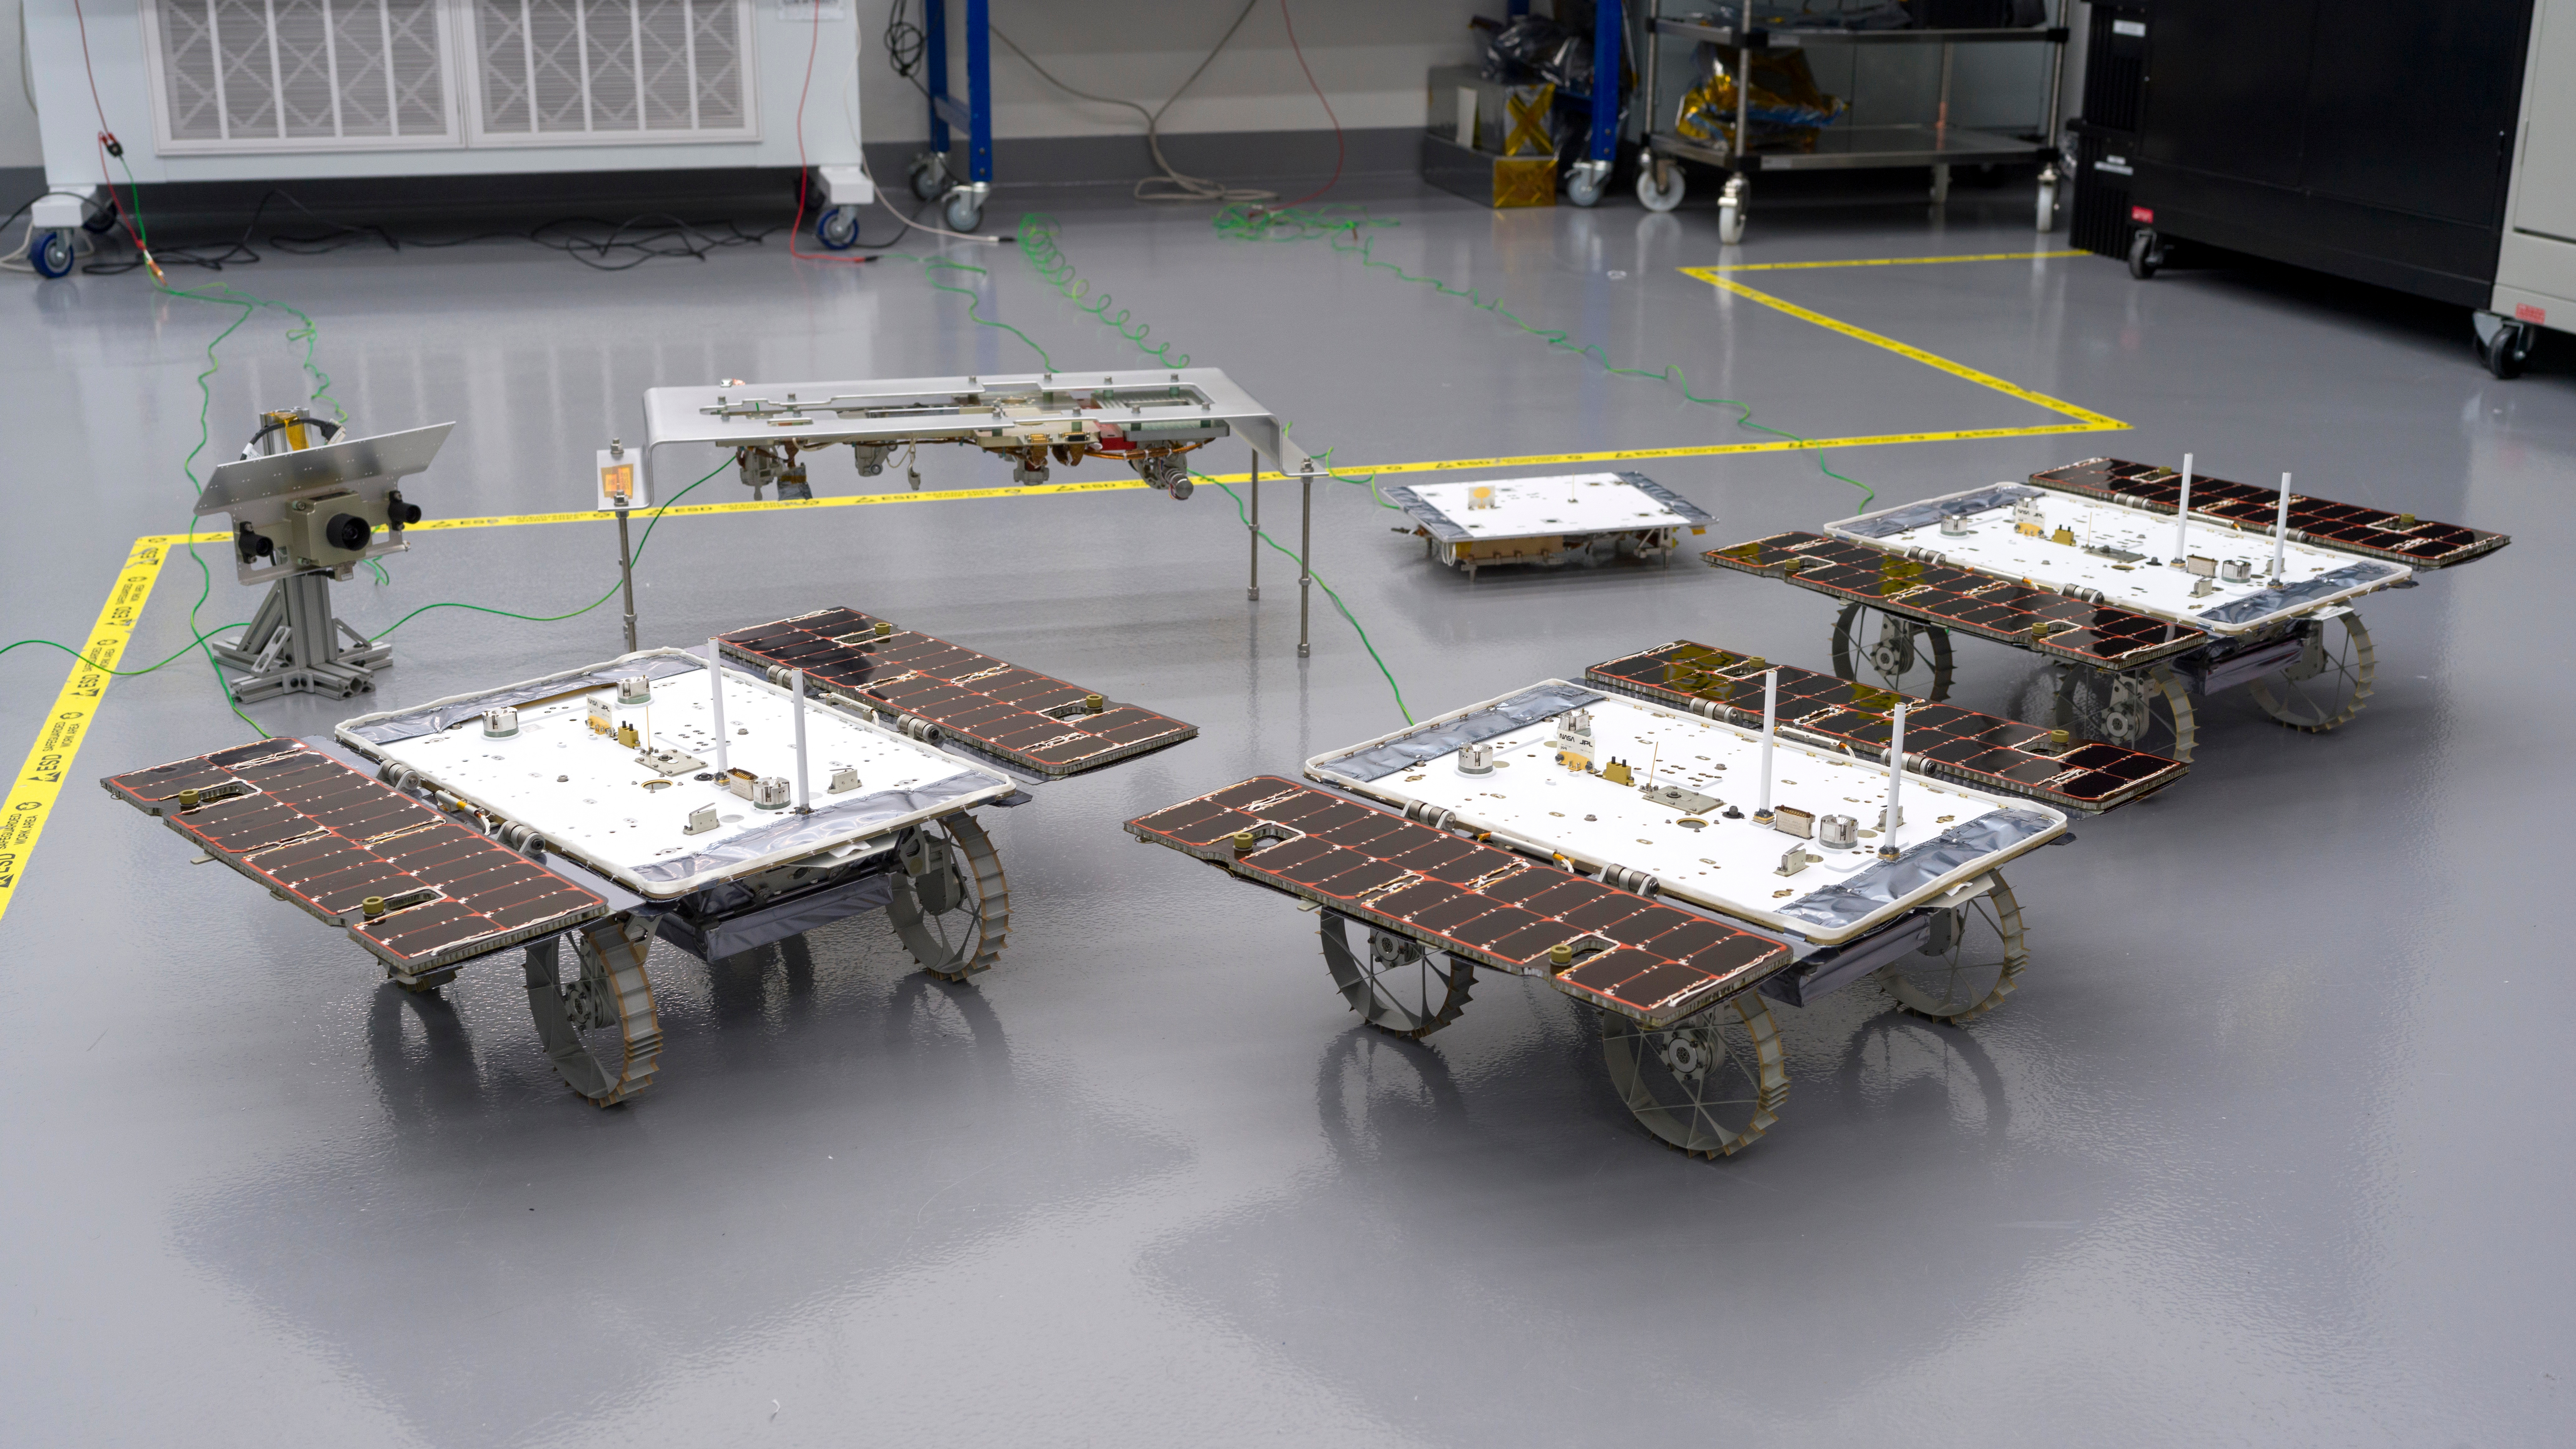

CADRE Rovers, Hardware in JPL Clean Room

Three small rovers bound for the Moon – part of NASA’s CADRE (Cooperative Autonomous Distributed Robotic Exploration) technology demonstration – are arrayed in a clean room at the agency’s Jet Propulsion Laboratory in Southern California on Jan. 26, 2024.

CADRE is designed to show that a group of robotic spacecraft can work together autonomously as a team to accomplish tasks and record data without constant direction from mission controllers on Earth.

Each about the size of a carry-on suitcase, the rovers will ride to the Moon’s surface aboard a lander equipped with the hardware elements that sit behind them in this image: from left, the situational awareness camera assembly, one of the deployers that will lower the rovers onto the lunar surface, and the base station with which the rovers will communicate via mesh network radios.

A division of Caltech in Pasadena, California, JPL manages the CADRE technology demonstration project for the Game Changing Development program within NASA’s Space Technology Mission Directorate in Washington. CADRE is a payload under NASA’s CLPS (Commercial Lunar Payload Services) initiative, which is managed by the agency’s Science Mission Directorate. The agency’s Glenn Research Center in Cleveland and its Ames Research Center in Silicon Valley, California, both supported the project. Motiv Space Systems designed and built key hardware elements at the company’s Pasadena facility. Clemson University in South Carolina contributed research in support of the project.

Credit: NASA/JPL-Caltech